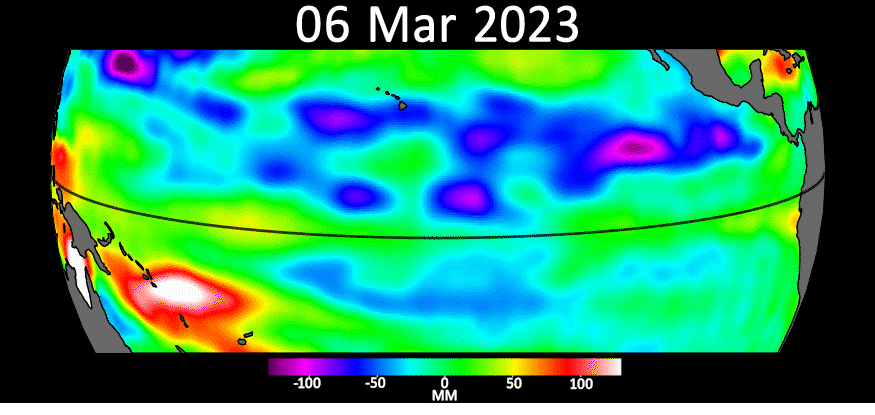

Early El Niño Signs

Sea level data from the U.S.-European satellite Sentinel-6 Michael Freilich shows early signs of a developing El Niño along the equatorial Pacific Ocean. The measurements show Kelvin waves, low waves that can be tens of miles (hundreds of kilometers) wide, moving from west to east at the equator towards the west coast of Ecuador. When they form at the equator, Kelvin waves can move warm water – associated with higher sea levels – from the western Pacific to the eastern Pacific.

El Niño is a periodic climate phenomenon that can affect weather patterns around the world. The condition can bring cooler, wetter conditions to the U.S. Southwest and drought to countries in the western Pacific such as Indonesia and Australia. El Niño is characterized by higher sea levels and warmer-than-average ocean temperatures along the western coasts of North and South America. Water expands as it warms, so sea levels tend to be higher in places with warmer water. The climate phenomenon is also associated with a weakening of the trade winds.

The Sentinel-6 Michael Freilich satellite data shown here covers a seven-week period between the beginning of March and the end of April 2023. By April 24, Figure A, Kelvin waves had piled up warmer water and higher sea levels (shown in red and white) off the coasts of Peru, Ecuador, and Columbia. A series of Kelvin waves starting in spring is a well-known precursor to an El Niño. The waves seen during March and April 2023 are similar to the ones that preceded the 1997-1998 El Niño, one of the most powerful in recorded history.

Satellites like Sentinel-6 Michael Freilich can detect Kelvin waves with an instrument called an altimeter that uses radar signals to measure the height of the ocean’s surface. Warmer areas show up as higher sea levels.

The satellite, named after former NASA Earth Science Division Director Michael Freilich, is one of two that compose the Copernicus Sentinel-6/Jason-CS (Continuity of Service) mission.

Sentinel-6/Jason-CS was jointly developed by ESA (European Space Agency), the European Organisation for the Exploitation of Meteorological Satellites (EUMETSAT), NASA, and the National Oceanic and Atmospheric Administration, with funding support from the European Commission and technical support on performance from the French space agency CNES (Centre National d’Études Spatiales). Spacecraft monitoring and control, as well as the processing of all the altimeter science data, is carried out by EUMETSAT on behalf of the European Union’s Copernicus programme, with the support of all partner agencies.

NASA’s Jet Propulsion Laboratory, a division of Caltech in Pasadena, contributed three science instruments for each Sentinel-6 satellite: the Advanced Microwave Radiometer, the Global Navigation Satellite System – Radio Occultation, and the Laser Retroreflector Array. NASA also contributed launch services, ground systems supporting operation of the NASA science instruments, the science data processors for two of these instruments, and support for the U.S. members of the international Ocean Surface Topography Science Team.

Credit: NASA/JPL-Caltech